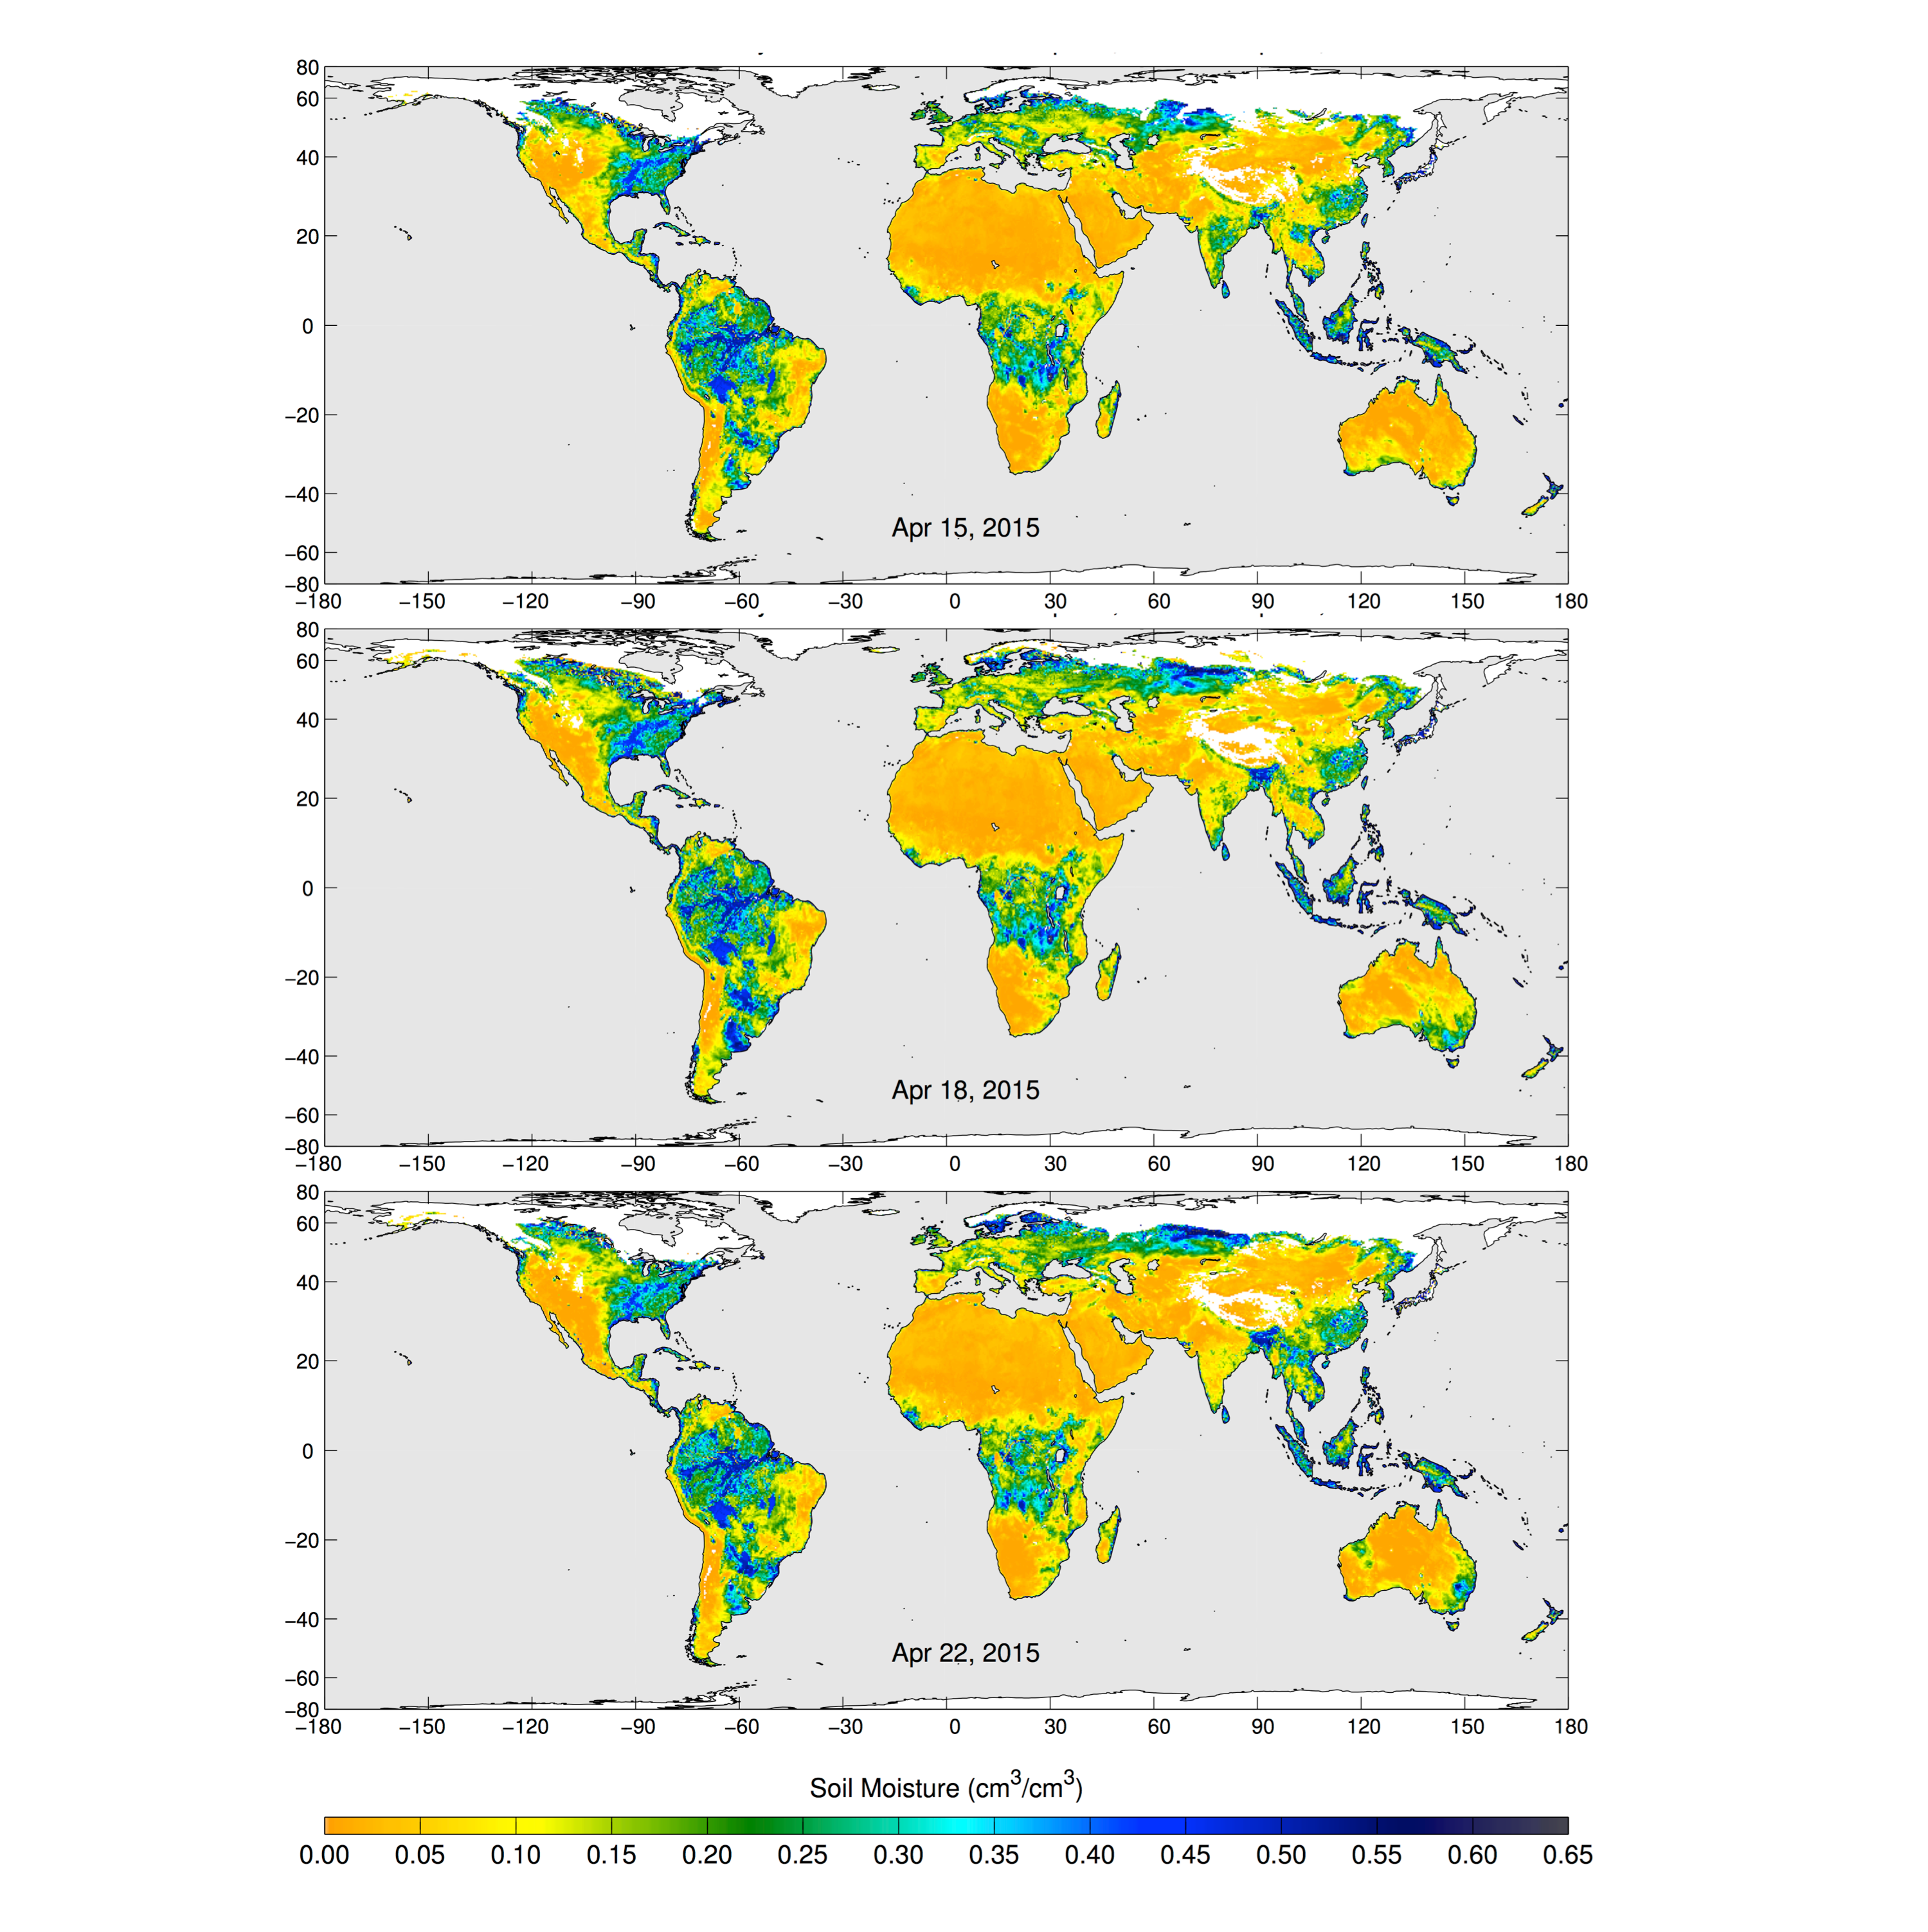

SMAP’s Radiometer Captures Views of Global Soil Moisture

These maps of global soil moisture were created using data from the radiometer instrument on NASA’s Soil Moisture Active Passive (SMAP) observatory. Each image is a composite of three days of SMAP radiometer data, centered on April 15, 18 and 22, 2015. The images show the volumetric water content in the top 2 inches (5 centimeters) of soil. Wetter areas are blue and drier areas are yellow. White areas indicate snow, ice or frozen ground. Evident in the image sequence are regions of increased soil moisture and flooding caused by precipitation during this period in Southeast Australia, Bangladesh and Argentina.

These as yet uncalibrated soil moisture images will be evaluated and improved during the calibration and validation phase of SMAP’s science mission, which begins on May 10, 2015.

SMAP launched January 31 on a minimum three-year mission to map global soil moisture and detect whether soils are frozen or thawed. The mission will help scientists understand the links among Earth’s water, energy and carbon cycles; help reduce uncertainties in predicting weather and climate; and enhance our ability to monitor and predict natural hazards such as floods and droughts. SMAP maps the entire globe on average every two to three days.

SMAP’s radiometer detects differences in microwave emissions caused by water in soil. SMAP measures Earth’s natural microwave emission at the frequency of 1.4 gigahertz. The emission is expressed as brightness temperature in Kelvins, and SMAP measures this emission at a horizontal spatial resolution of about 25 miles (40 kilometers). Brightness temperature is a measure of how much microwave radiant energy is emitted upward from Earth’s surface to the satellite.

Scientists will combine measurements from SMAP’s radiometer and radar sensors to capitalize on the strengths of each. The radar alone can produce a soil moisture measurement with a spatial resolution of about 1.9 miles (3 kilometers), but the measurement itself is less accurate than that made by the radiometer. The radiometer alone achieves a highly accurate observation of soil moisture but with a poorer spatial resolution of about 25 miles (40 kilometers). By combining these separate measurements through advanced data processing SMAP will provide the user community with a combined soil moisture measurement that has high accuracy and a resolution of 5.6 miles (9 kilometers).

SMAP is managed for NASA’s Science Mission Directorate in Washington by JPL with participation by NASA’s Goddard Space Flight Center, Greenbelt, Maryland. JPL is responsible for project management, system engineering, instrument management, the radar instrument, mission operations and the ground data system. Goddard is responsible for the radiometer instrument. Both centers collaborate on the science data processing and delivery of science data products to the Alaska Satellite Facility and the National Snow and Ice Data Center for public distribution and archiving. NASA’s Launch Services Program at NASA’s Kennedy Space Center in Florida is responsible for launch management. JPL is managed for NASA by the California Institute of Technology in Pasadena.

Credit: NASA/JPL-Caltech/GSFC